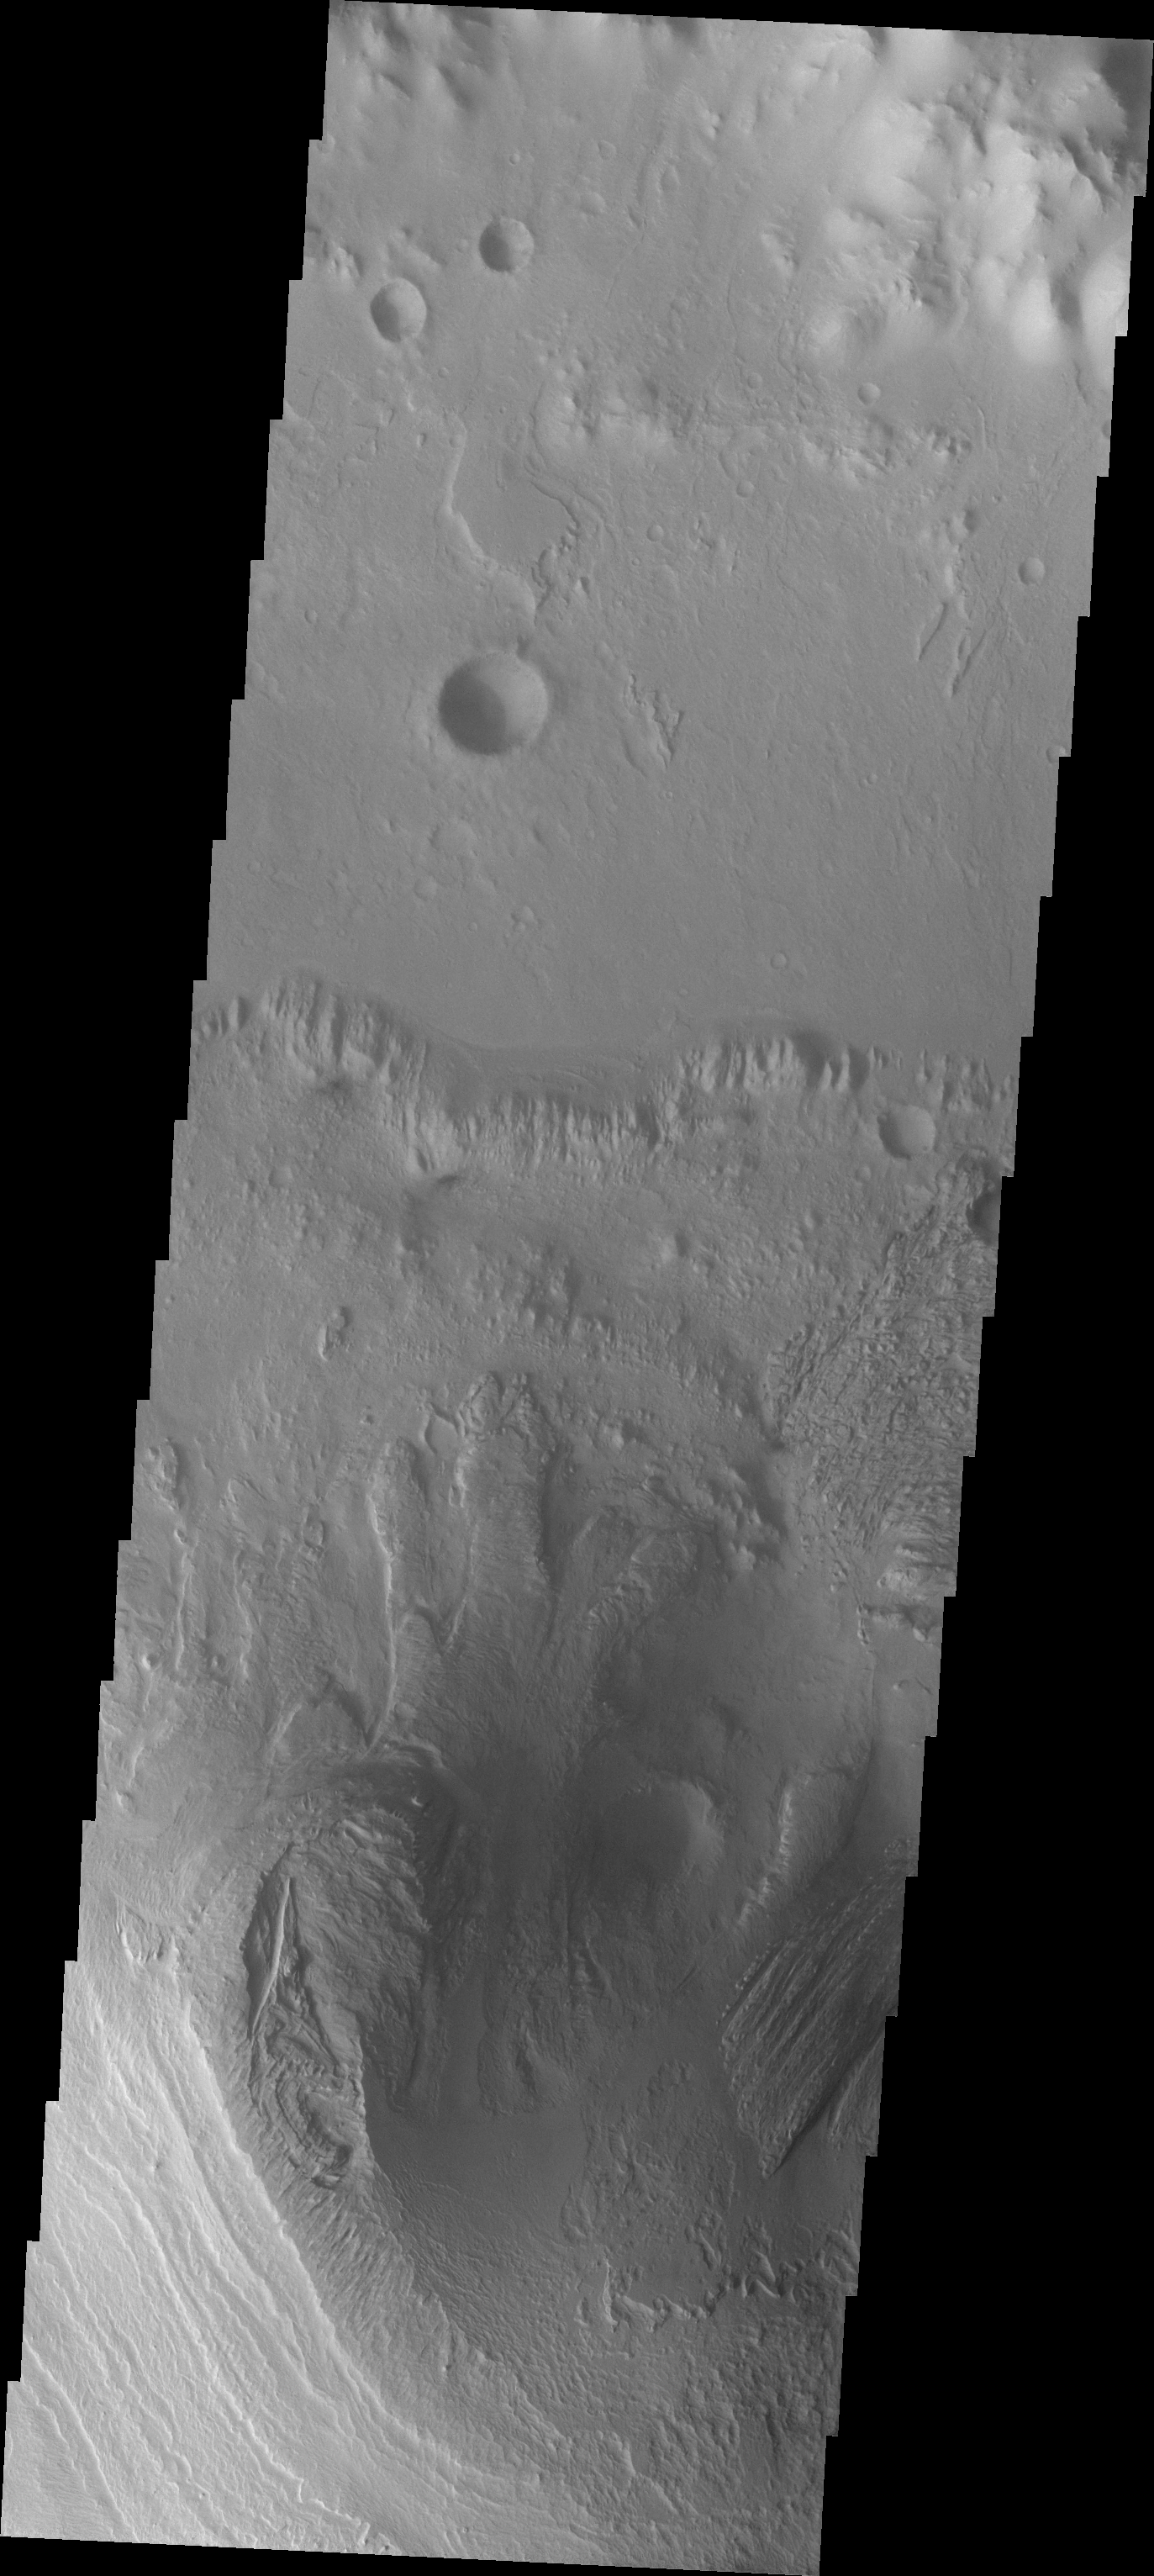

Images of Gale #4

During the month of April Mars will be in conjunction relative to the Earth. This means the Sun is in the line-of-sight between Earth and Mars, and communication between the two planets is almost impossible. For conjunction, the rovers and orbiting spacecraft at Mars continue to operate, but do not send the data to Earth. This recorded data will be sent to Earth when Mars moves away from the sun and the line-of-sight between Earth and Mars is reestablished. During conjunction the THEMIS image of the day will be a visual tour of Gale Crater, the location of the newest rover Curiosity.

This image shows the northern part of Mt. Sharp and the crater floor between Mt. Sharp and the northern rim of Gale Crater. The layering of Mt. Sharp is visible at the bottom of the image.

Credit: NASA/JPL-Caltech/ASU